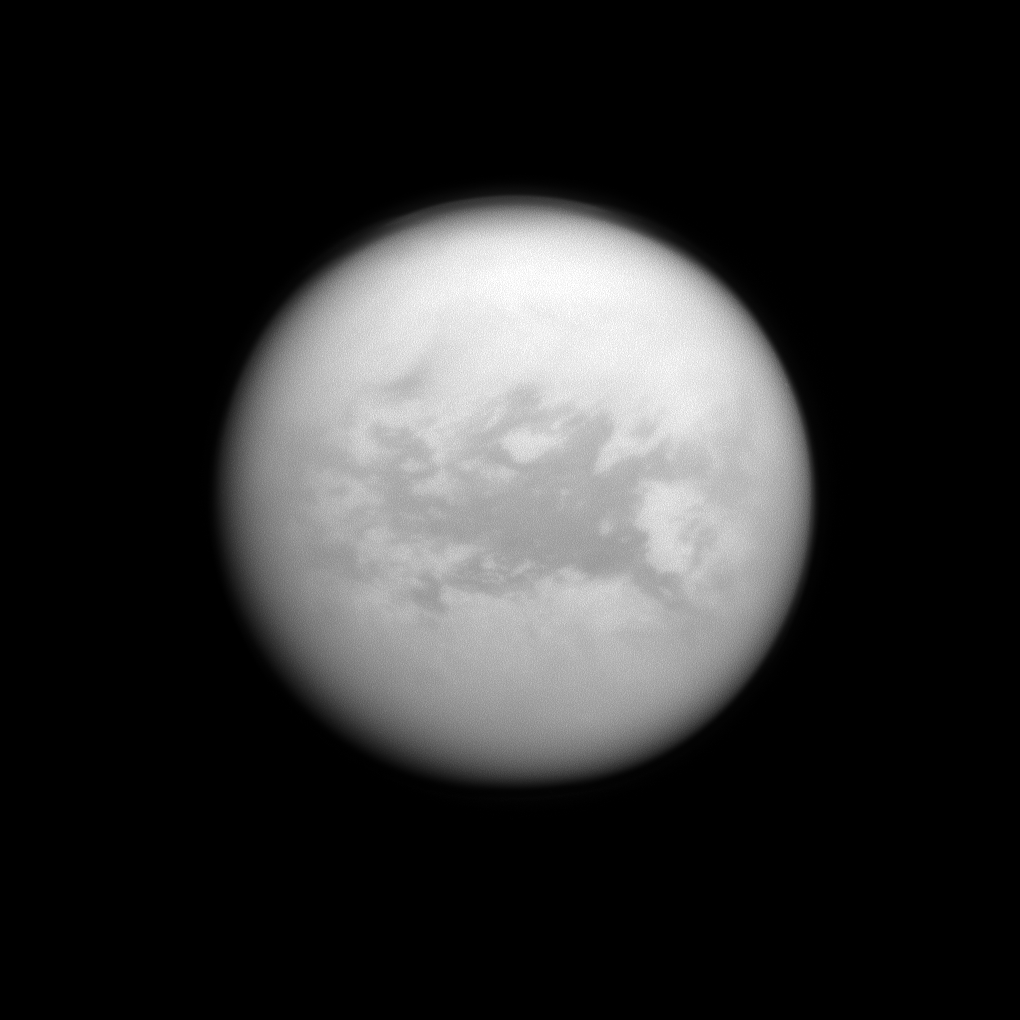

Belet Below the Haze

The Cassini spacecraft peers down through the hazy atmosphere of Saturn’s moon Titan to view the dark region called Belet.

This image was captured using a spectral filter sensitive to wavelengths of near-infrared light centered at 938 nanometers. The large region called Belet has a low albedo, meaning it reflects little light. See PIA11149 and PIA12818 to learn more.

This view looks toward the trailing hemisphere of Titan. North on Titan (5,150 kilometers, or 3,200 miles across) is up.

The image was taken with the Cassini spacecraft narrow-angle camera on June 23, 2011. The view was obtained at a distance of approximately 1.6 million kilometers (990,000 miles) from Titan and at a Sun-Titan-spacecraft, or phase, angle of 14 degrees. Image scale is 9 kilometers (6 miles) per pixel.

The Cassini-Huygens mission is a cooperative project of NASA, the European Space Agency and the Italian Space Agency. The Jet Propulsion Laboratory, a division of the California Institute of Technology in Pasadena, manages the mission for NASA’s Science Mission Directorate, Washington, D.C. The Cassini orbiter and its two onboard cameras were designed, developed and assembled at JPL. The imaging operations center is based at the Space Science Institute in Boulder, Colo.

Credit: NASA/JPL-Caltech/Space Science Institute